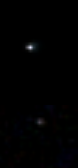

Curiosity Mars Rover’s First Image of Earth and Earth’s Moon

The two bodies in this portion of an evening-sky view by NASA’s Mars rover Curiosity are Earth and Earth’s moon. The rover’s Mast Camera (Mastcam) imaged them in the twilight sky of Curiosity’s 529th Martian day, or sol (Jan. 31, 2014).

This image combines information from three separate exposures taken by Mastcam’s right-eye camera, which has a telephoto lens. The body in the upper half of the image is Earth, shining brighter than any star in the Martian night sky. In the lower half of the image is Earth’s moon, with its brightness enhanced to aid visibility. To a viewer on Mars, even the moon would appear as bright as a very bright star.

The distance between Earth and Mars when Curiosity took the photo was about 99 million miles (160 million kilometers).

NASA spacecraft that have previously returned images of Earth taken from Mars orbit or from the surface of Mars include Mars Global Surveyor in 2003 (PIA04531), Mars Exploration Rover Spirit in 2004 (PIA05560) and Mars Reconnaissance Orbiter in 2007 (PIA10244).

NASA’s Jet Propulsion Laboratory, a division of the California Institute of Technology, Pasadena, manages the Mars Science Laboratory Project for NASA’s Science Mission Directorate, Washington. JPL designed and built the project’s Curiosity rover. Malin Space Science Systems, San Diego, built and operates the rover’s Mastcam.

Credit: NASA/JPL-Caltech/MSSS/TAMU